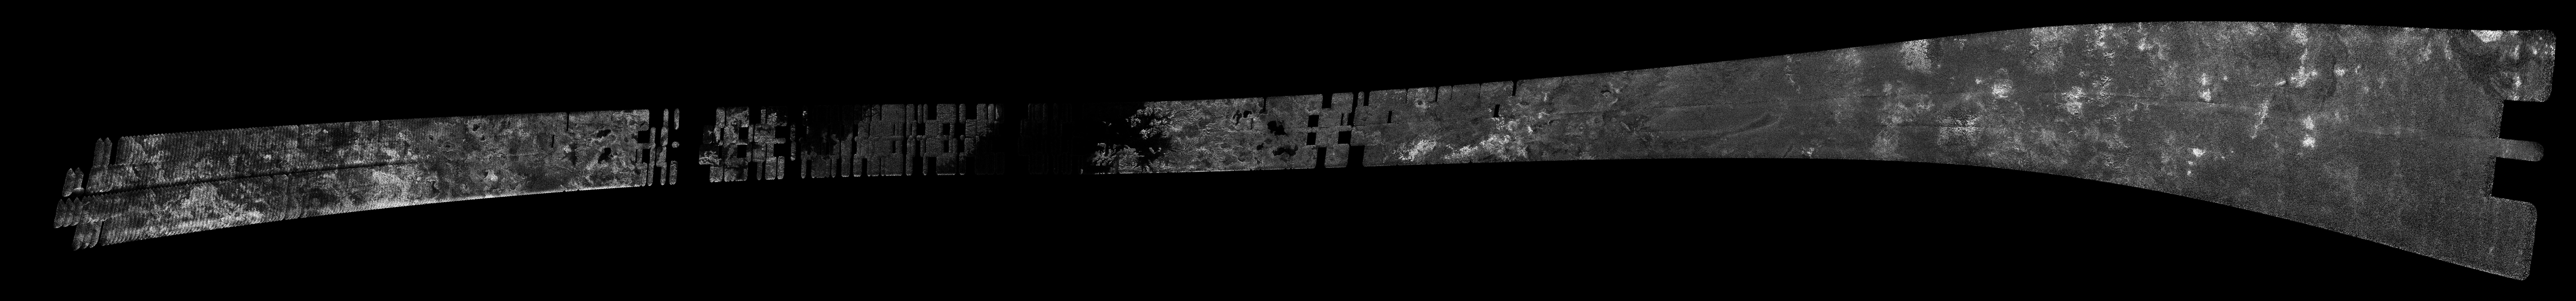

Titan Radar Swath (T-64 Flyby – Dec. 28, 2009)

This image was obtained by NASA’s Cassini radar instrument during a flyby on Dec. 28, 2009. Northern High-Latitudes (Punga Mare and Ligeia Mare). The radar antenna was pointing toward Titan at an altitude of 955 kilometers (593 miles) during the closest approach.

The image has been processed with a resolution of 128 pixels/deg.

The Cassini-Huygens mission is a cooperative project of NASA, the European Space Agency and the Italian Space Agency. The Jet Propulsion Laboratory, a division of the California Institute of Technology in Pasadena, manages the mission for NASA’s Science Mission Directorate. The Cassini orbiter was designed, developed and assembled at JPL. The radar instrument was built by JPL and the Italian Space Agency, working with team members from the United States and several European countries.

Credit: NASA/JPL-Caltech/ASI